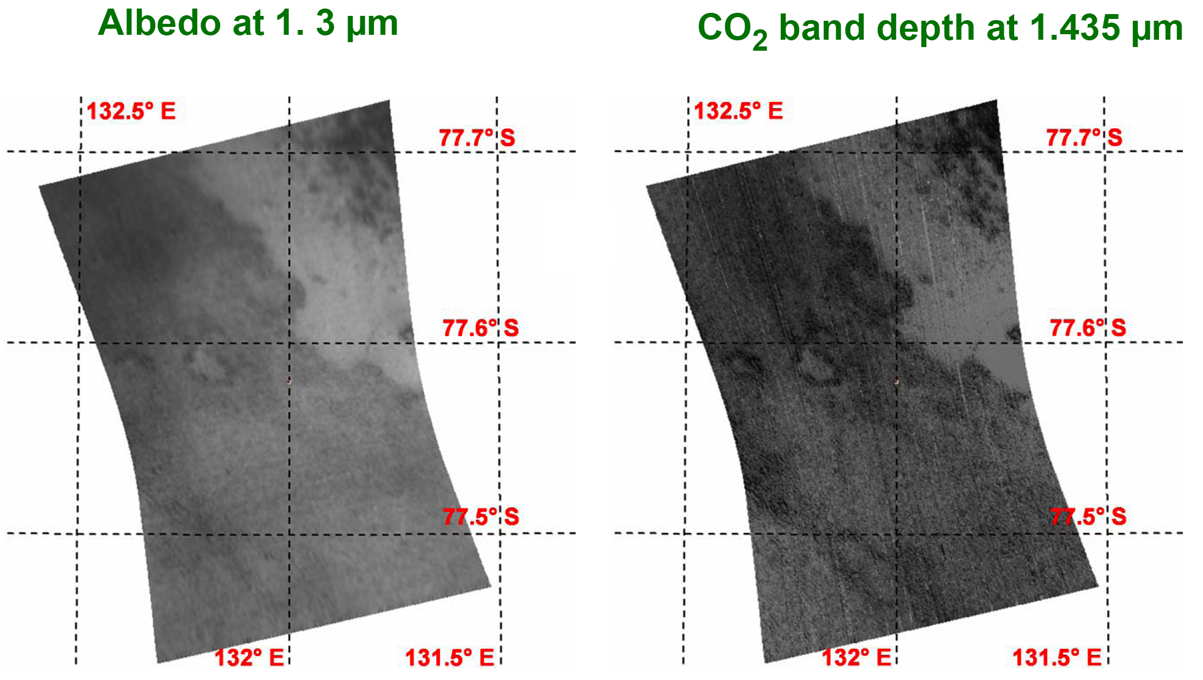

South Polar Cryptic Terrain in Early Spring

This image of the south polar region of Mars was taken by the Compact Reconnaissance Imaging Spectrometer for Mars (CRISM) at 1557 UTC (10:57 a.m. EST) on Feb. 10, 2007, near 77.55 degrees south latitude, 131.98 degrees east longitude. CRISM’s image was taken in 544 colors covering 0.36-3.92 micrometers, and shows features as small as 30 meters (98 feet) across. The region covered is just over 9 kilometers (5.6 miles) wide at its narrowest point, and is one of several in which CRISM is monitoring the evaporation (or “sublimation”) of the seasonal frost cap.

The Martian south polar seasonal cap consists of carbon dioxide ice and frost, whose sublimation in the Martian spring creates a variety of features unlike anything in Earth’s circumpolar regions. Part of the cap known as the “cryptic region” is so cold that it must be covered with carbon dioxide frost, but it is also unexpectedly low in brightness and exhibits a variety of unusual dark blotches. Many scientists believe that carbon dioxide gas trapped below the sublimating ice is released in bursts, which carry along dust that gradually darkens the ice. One idea is that geyser-like dust eruptions form the dark blotches, and that the blotches grow, coalesce, and eventually hide the frost under a thin layer of dust.

This image was taken shortly after sunrise with the Sun only about five degrees above the horizon. The left version shows brightness of the surface at 1.3 micrometers. The right version shows strength of an absorption band due to carbon dioxide frost at 1.435 micrometers; brighter areas have a stronger absorption and more carbon dioxide frost. However, even the darkest areas still have frost. The correlation between brightness and carbon dioxide frost abundance is striking, supporting the idea that the frost is being darkened by dust. Frost in the upper right corner shows the expected dark blotches, whereas the frost over the rest of the image is more uniformly dark, hinting that another darkening process may be at work.

CRISM’s mission: Find the spectral fingerprints of aqueous and hydrothermal deposits and map the geology, composition and stratigraphy of surface features. The instrument will also watch the seasonal variations in Martian dust and ice aerosols, and water content in surface materials — leading to new understanding of the climate.

The Compact Reconnaissance Imaging Spectrometer for Mars (CRISM) is one of six science instruments on NASA’s Mars Reconnaissance Orbiter. Led by The Johns Hopkins University Applied Physics Laboratory, the CRISM team includes expertise from universities, government agencies and small businesses in the United States and abroad.

Credit: NASA/JPL/JHUAPL/IAS